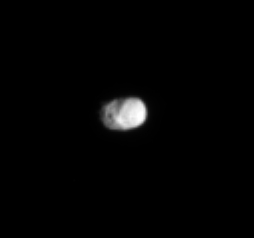

Oddball Moon

This image reveals the odd shape of Saturn’s moon Hyperion and an intriguing variation in brightness across its surface. The diameter of Hyperion is 266 kilometers (165 miles).

The image was taken in visible light with the Cassini spacecraft narrow angle camera on Oct. 20, 2004, at a distance of about 2.2 million kilometers (1.4 million miles) from Hyperion and at a Sun-Hyperion-spacecraft, or phase, angle of 50 degrees. The image scale is 13 kilometers (8 miles) per pixel.

The Cassini-Huygens mission is a cooperative project of NASA, the European Space Agency and the Italian Space Agency. The Jet Propulsion Laboratory, a division of the California Institute of Technology in Pasadena, manages the Cassini-Huygens mission for NASA’s Office of Space Science, Washington, D.C. The Cassini orbiter and its two onboard cameras, were designed, developed and assembled at JPL. The imaging team is based at the Space Science Institute, Boulder, Colo.

Credit: NASA/JPL/Space Science Institute